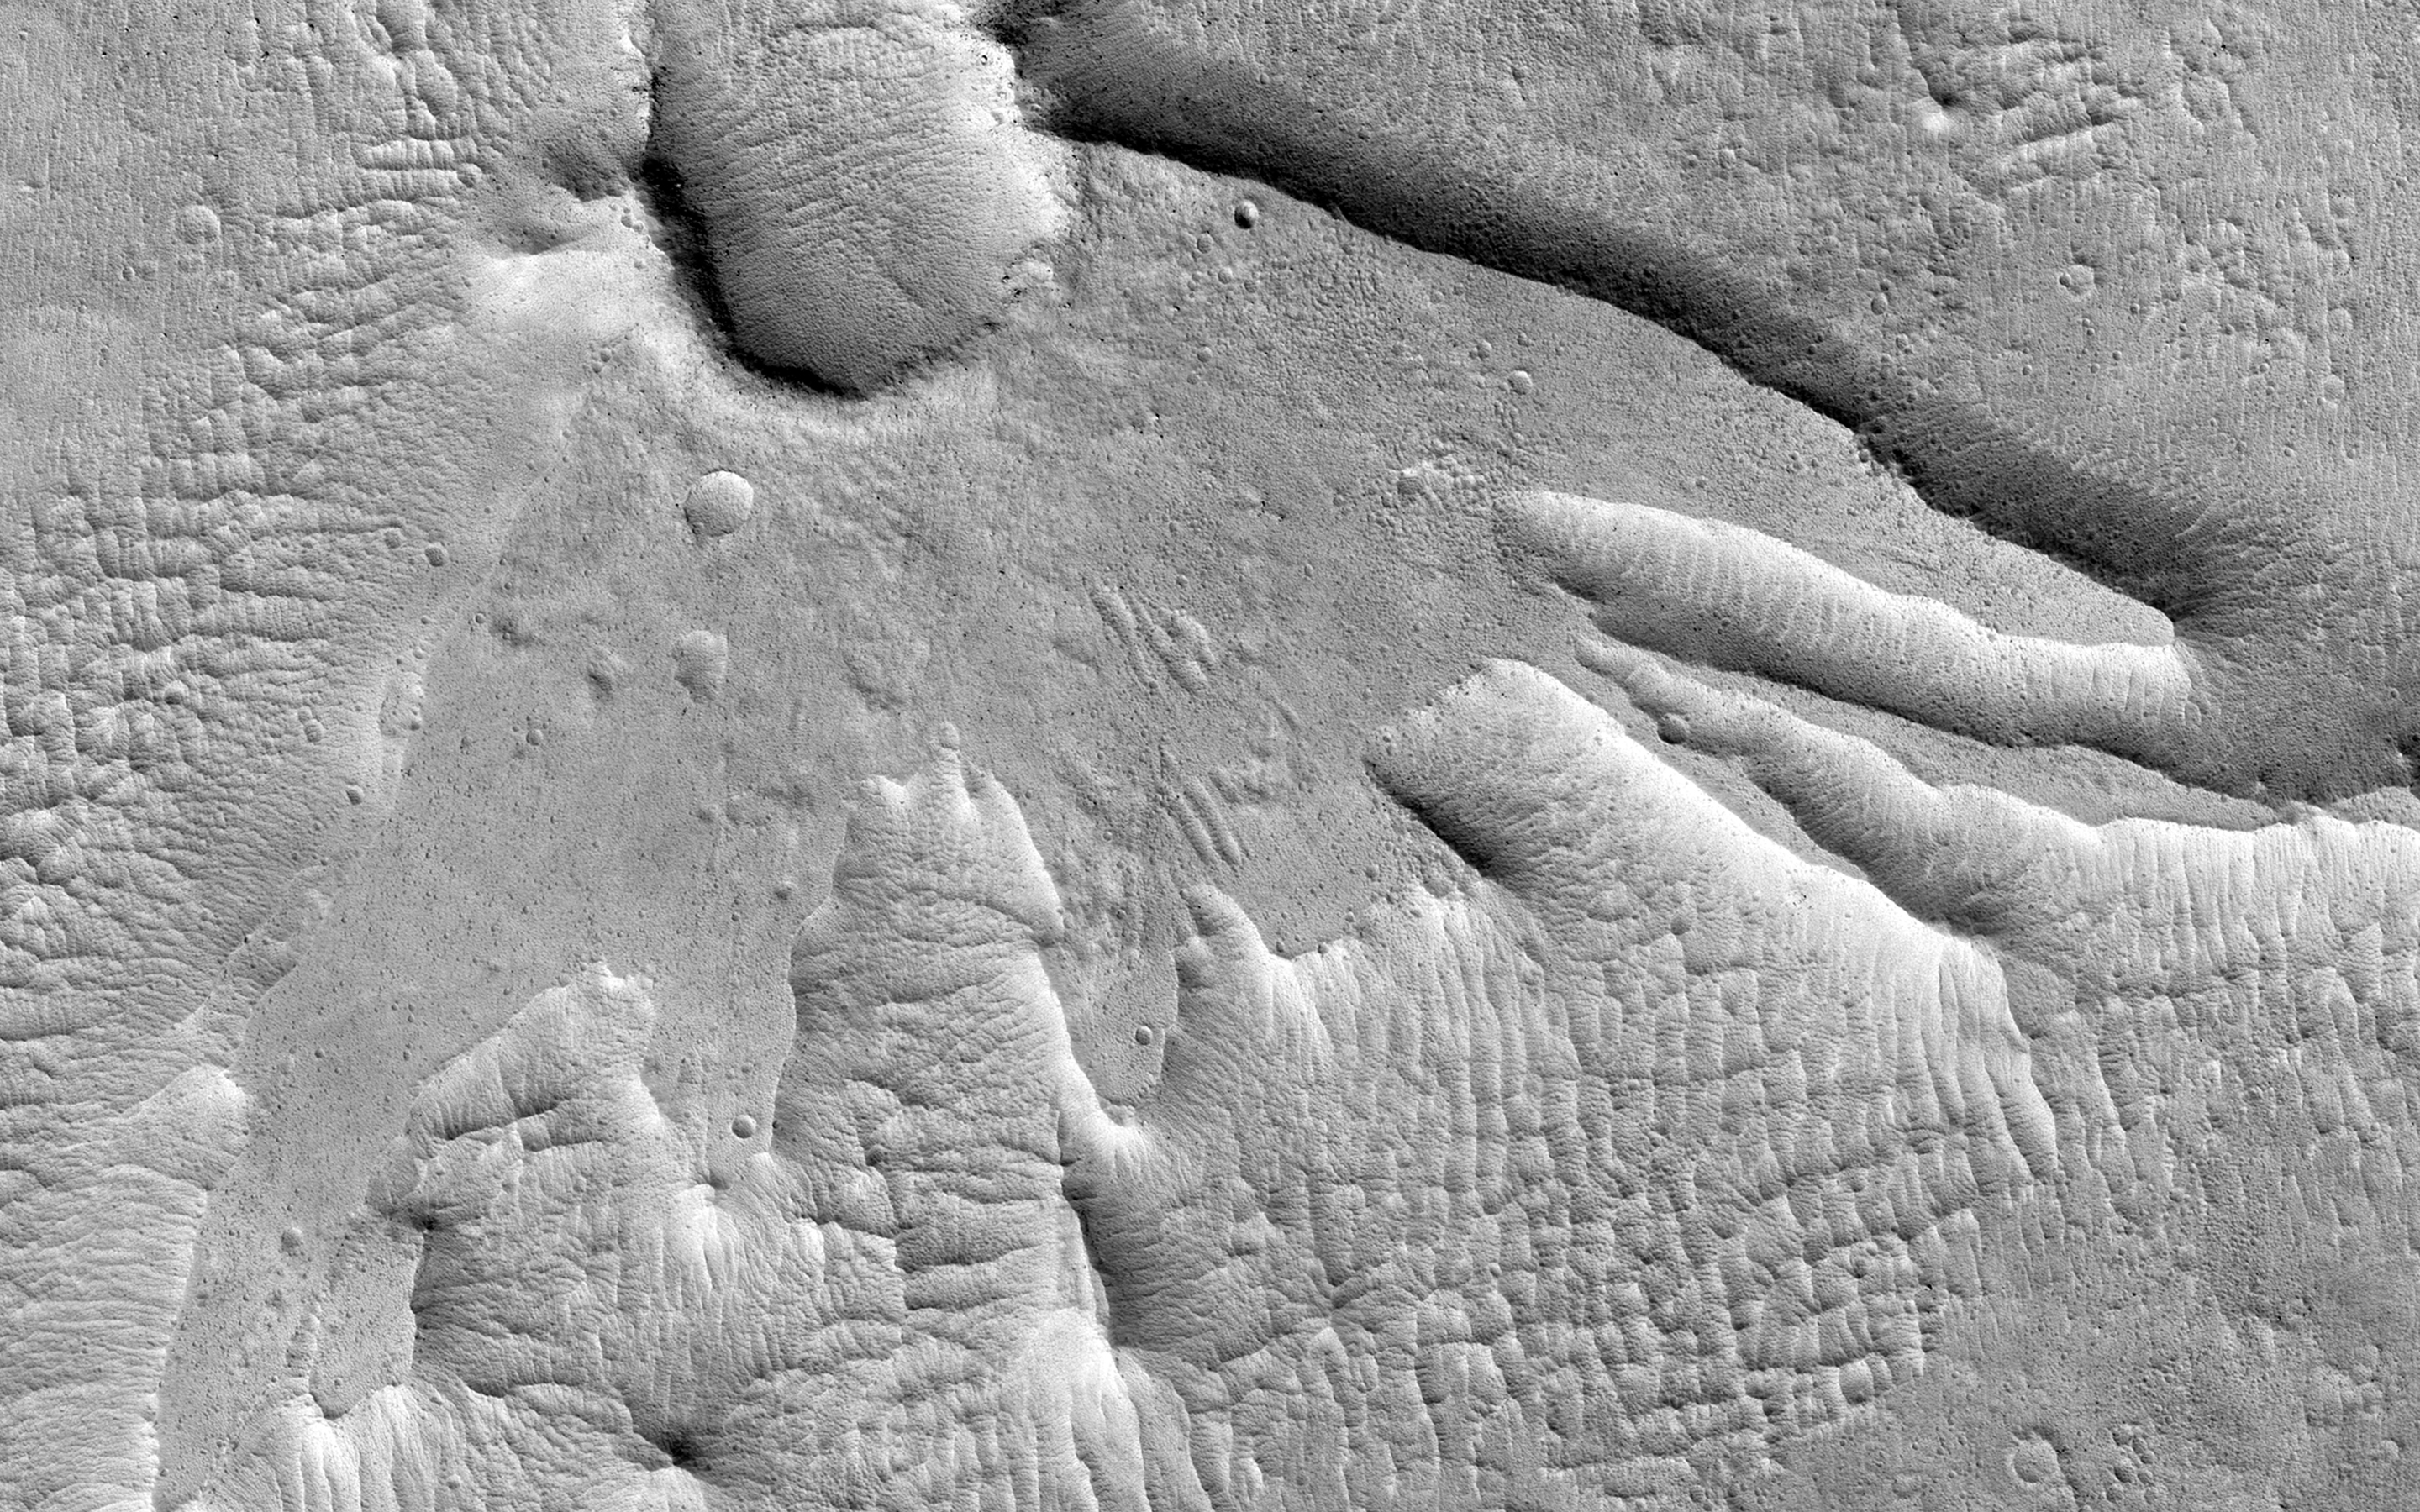

Martian Thunderbird

This non-circular pit is due to a low angle impact from an asteroid or comet. The raised plateau west of the crater was where most of the impact debris landed.

This debris protected the material underneath, but else where this material was slowly removed by the wind and the debris-covered area was left behind as this high-standing and interestingly-shaped plateau.

(Note: the wallpaper images have been rotated 90 degrees counterclockwise for better effect).

HiRISE is one of six instruments on NASA’s Mars Reconnaissance Orbiter. The University of Arizona, Tucson, operates the orbiter’s HiRISE camera, which was built by Ball Aerospace & Technologies Corp., Boulder, Colo. NASA’s Jet Propulsion Laboratory, a division of the California Institute of Technology in Pasadena, manages the Mars Reconnaissance Orbiter Project for the NASA Science Mission Directorate, Washington.

Credit: NASA/JPL-Caltech/Univ. of Arizona